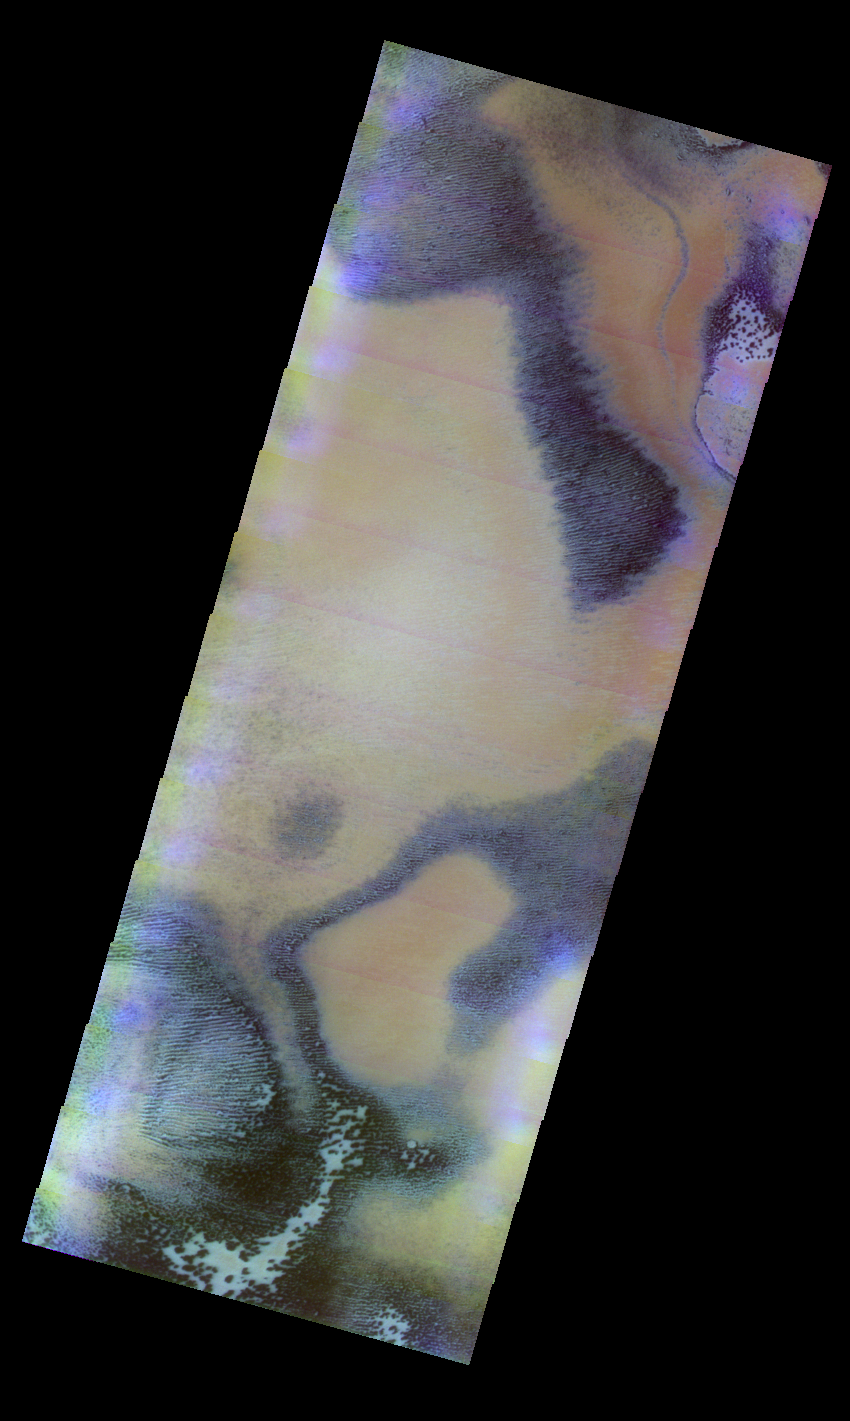

Polar Cap Colors

Released 12 May 2004

This daytime visible color image was collected on June 6, 2003 during the Southern Spring season near the South Polar Cap Edge.

The THEMIS VIS camera is capable of capturing color images of the martian surface using its five different color filters. In this mode of operation, the spatial resolution and coverage of the image must be reduced to accommodate the additional data volume produced from the use of multiple filters. To make a color image, three of the five filter images (each in grayscale) are selected. Each is contrast enhanced and then converted to a red, green, or blue intensity image. These three images are then combined to produce a full color, single image. Because the THEMIS color filters don’t span the full range of colors seen by the human eye, a color THEMIS image does not represent true color. Also, because each single-filter image is contrast enhanced before inclusion in the three-color image, the apparent color variation of the scene is exaggerated. Nevertheless, the color variation that does appear is representative of some change in color, however subtle, in the actual scene. Note that the long edges of THEMIS color images typically contain color artifacts that do not represent surface variation.

Image information: VIS instrument. Latitude -77.8, Longitude 195 East (165 West). 38 meter/pixel resolution.

Note: this THEMIS visual image has not been radiometrically nor geometrically calibrated for this preliminary release. An empirical correction has been performed to remove instrumental effects. A linear shift has been applied in the cross-track and down-track direction to approximate spacecraft and planetary motion. Fully calibrated and geometrically projected images will be released through the Planetary Data System in accordance with Project policies at a later time.

NASA’s Jet Propulsion Laboratory manages the 2001 Mars Odyssey mission for NASA’s Office of Space Science, Washington, D.C. The Thermal Emission Imaging System (THEMIS) was developed by Arizona State University, Tempe, in collaboration with Raytheon Santa Barbara Remote Sensing. The THEMIS investigation is led by Dr. Philip Christensen at Arizona State University. Lockheed Martin Astronautics, Denver, is the prime contractor for the Odyssey project, and developed and built the orbiter. Mission operations are conducted jointly from Lockheed Martin and from JPL, a division of the California Institute of Technology in Pasadena.

Credit: NASA/JPL/Arizona State University